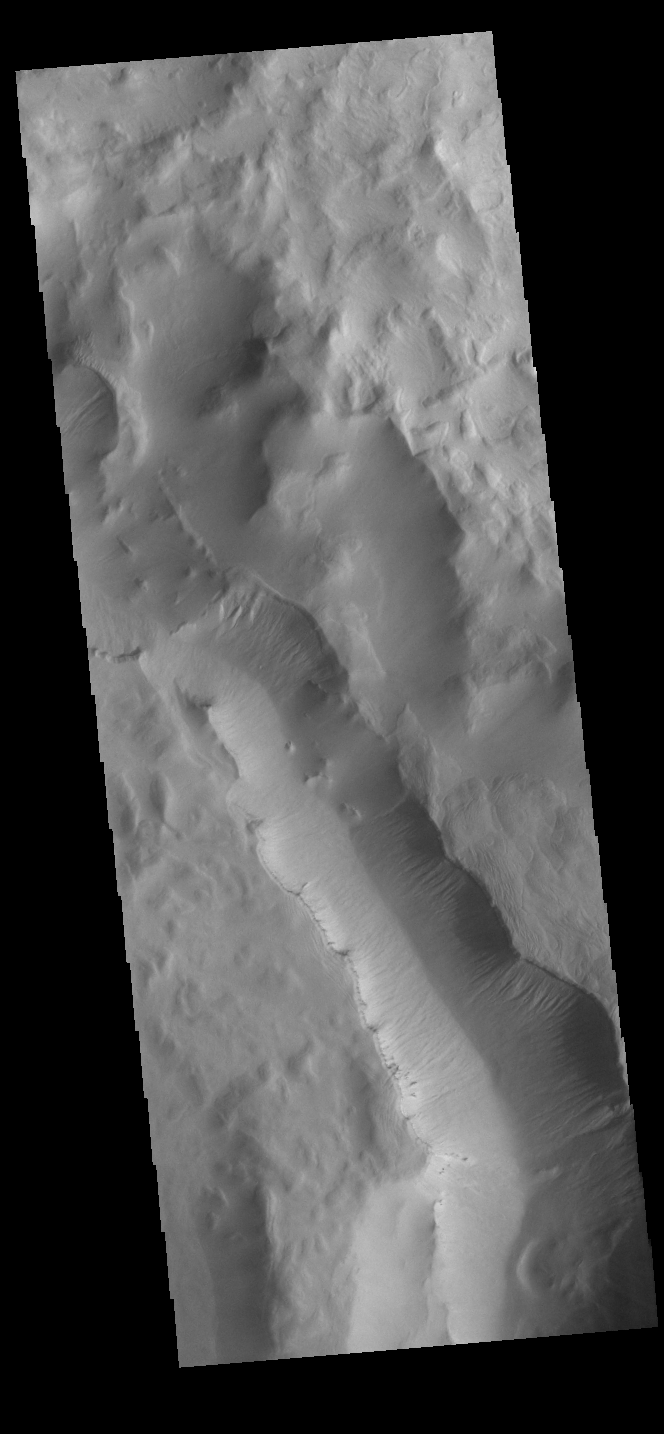

Maunder Crater

One of the most interesting features of Maunder Crater is the large trough seen in this image. The floor of Maunder Crater has been filled by a significant amount of material. At some time after the filling event, the large trough developed. The depression is located on the east side of the crater and parallels the crater rim. How and why the trough came to be is unknown.

Credit: NASA/JPL-Caltech/ASU